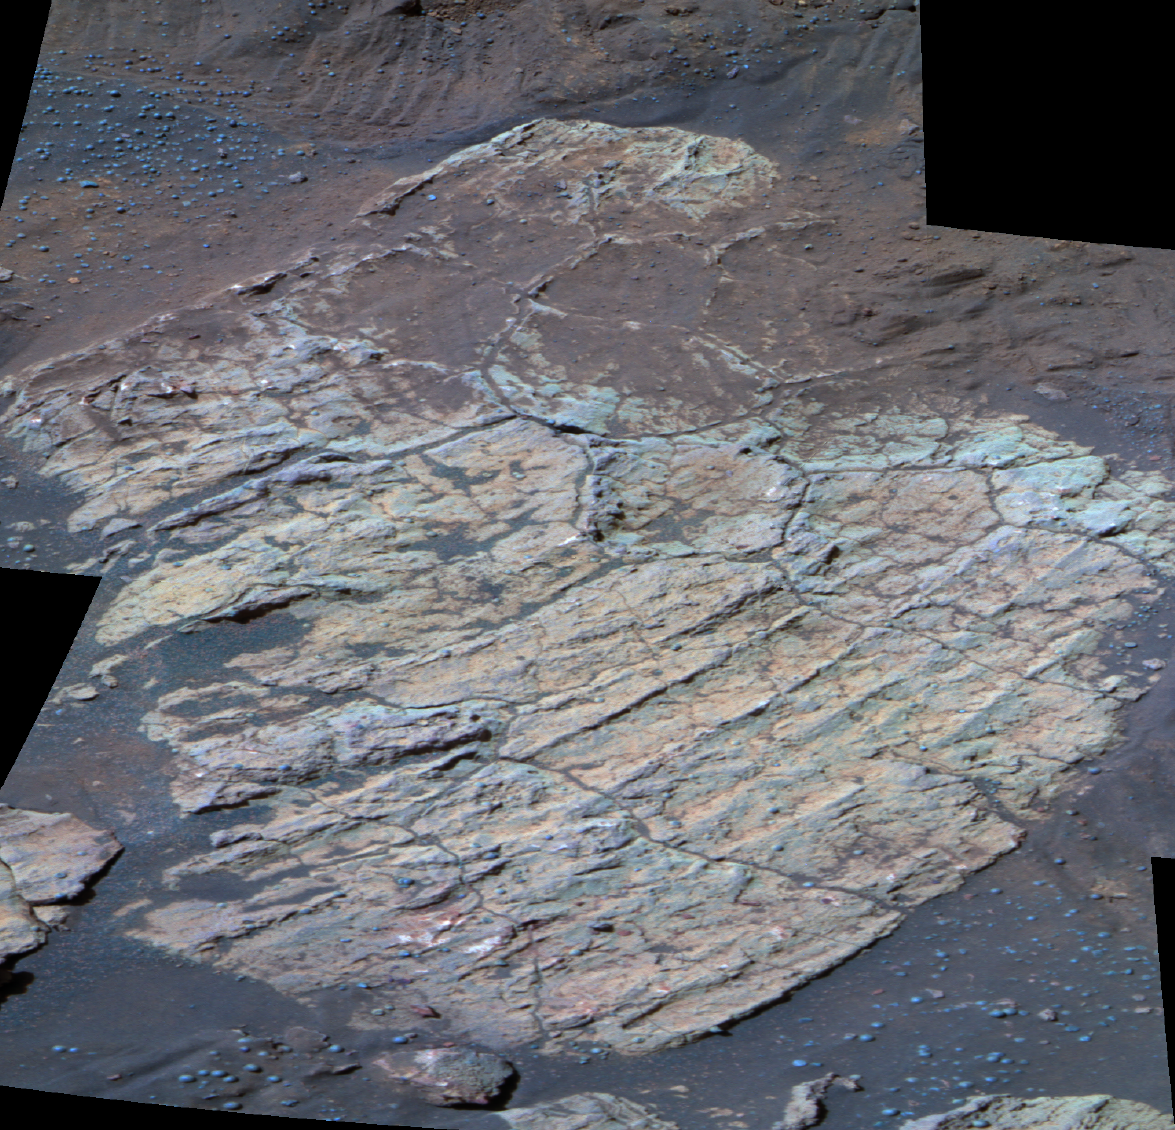

‘Escher’ Rock

Chemical Changes in ‘Endurance’ Rocks

Figure 1

This false-color image taken by NASA’s Mars Exploration Rover Opportunity shows a rock dubbed “Escher” on the southwestern slopes of “Endurance Crater.” Scientists believe the rock’s fractures, which divide the surface into polygons, may have been formed by one of several processes. They may have been caused by the impact that created Endurance Crater, or they might have arisen when water leftover from the rock’s formation dried up. A third possibility is that much later, after the rock was formed, and after the crater was created, the rock became wet once again, then dried up and developed cracks. Opportunity has spent the last 14 sols investigating Escher, specifically the target dubbed “Kirchner,” and other similar rocks with its scientific instruments. This image was taken on sol 208 (Aug. 24, 2004) by the rover’s panoramic camera, using the 750-, 530- and 430-nanometer filters.

The graph above shows that rocks located deeper into “Endurance Crater” are chemically altered to a greater degree than rocks located higher up. This chemical alteration is believed to result from exposure to water.

Specifically, the graph compares ratios of chemicals between the deep rock dubbed “Escher,” and the more shallow rock called “Virginia,” before (red and blue lines) and after (green line) the Mars Exploration Rover Opportunity drilled into the rocks. As the red and blue lines indicate, Escher’s levels of chlorine relative to Virginia’s went up, and sulfur down, before the rover dug a hole into the rocks. This implies that the surface of Escher has been chemically altered to a greater extent than the surface of Virginia. Scientists are still investigating the role water played in influencing this trend.

These data were taken by the rover’s alpha particle X-ray spectrometer.

Credit: NASA/JPL/Cornell, Graph NASA/JPL/Cornell/Max Planck Institute